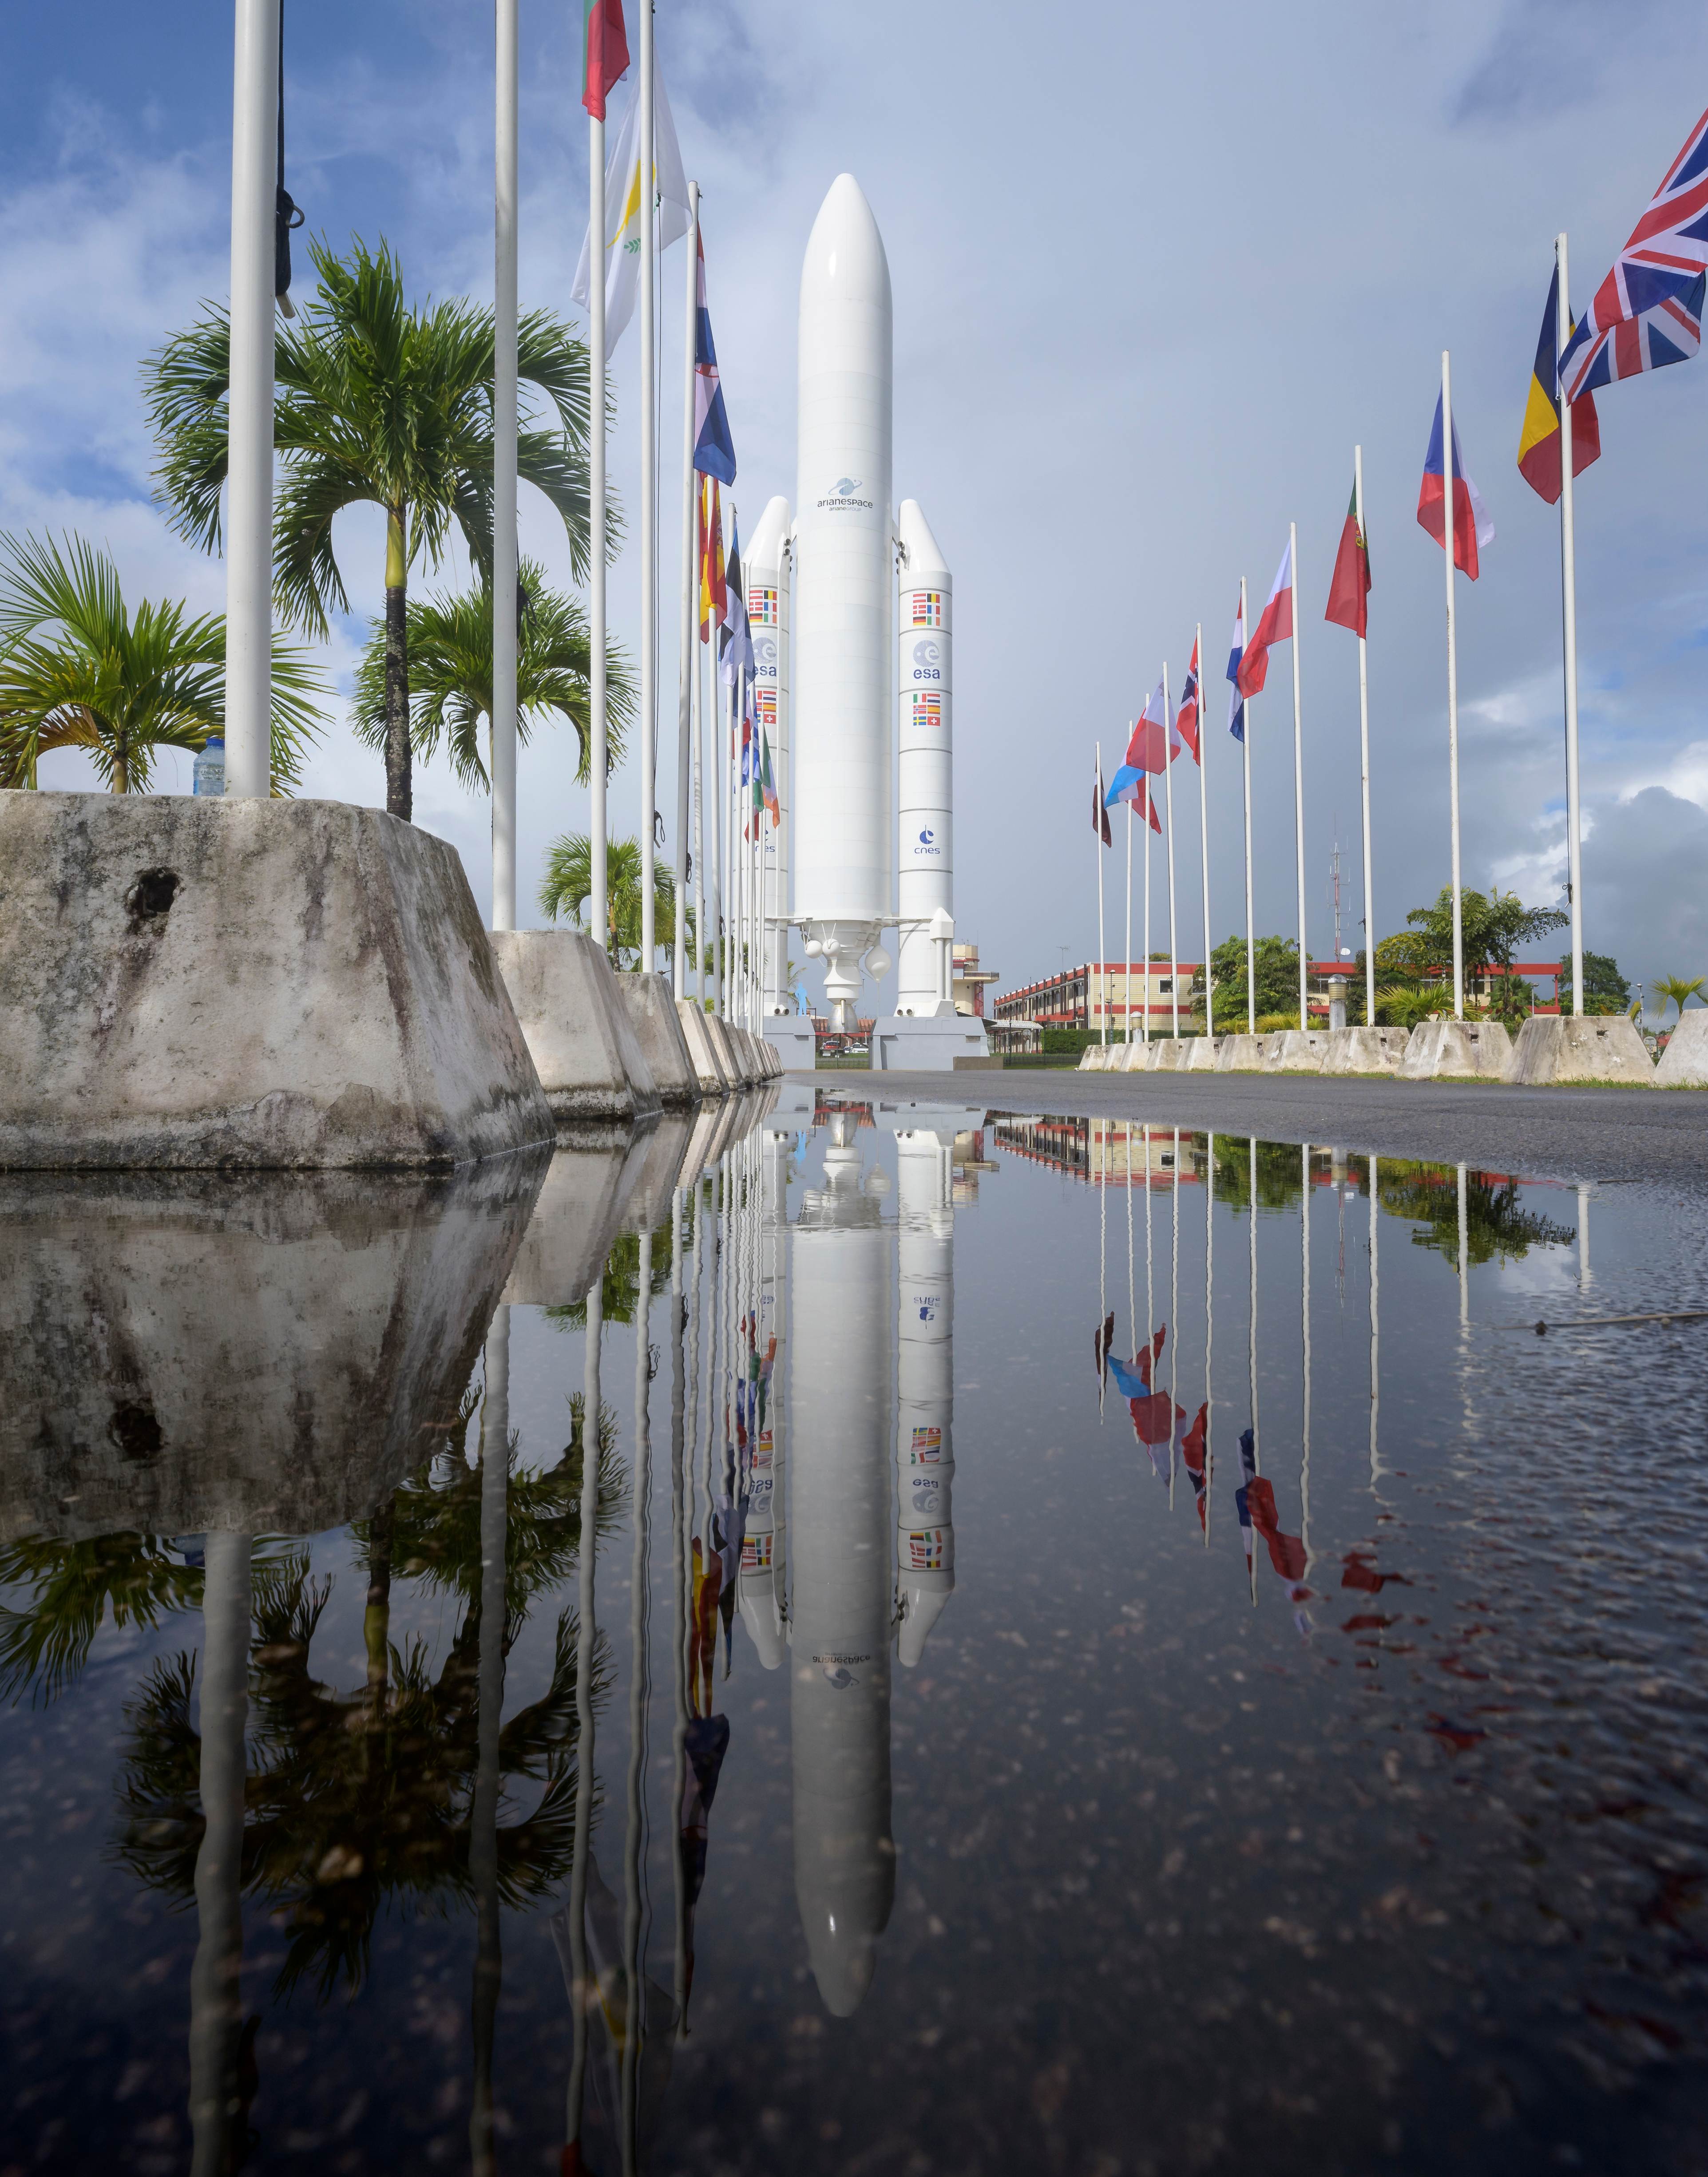

James Webb Space Telescope Prelaunch

A mockup of Arianespace's Ariane 5 rocket is seen at the entrance to the Guiana Space Center in Kourou, French Guiana, Tuesday, Dec. 21, 2021. The James Webb Space Telescope (sometimes called JWST or Webb) is a large infrared telescope with a 21.3 foot (6.5 meter) primary mirror. The observatory is scheduled to launch later in the week and will study every phase of cosmic history—from within our solar system to the most distant observable galaxies in the early universe.

Credit: NASA/Bill Ingalls